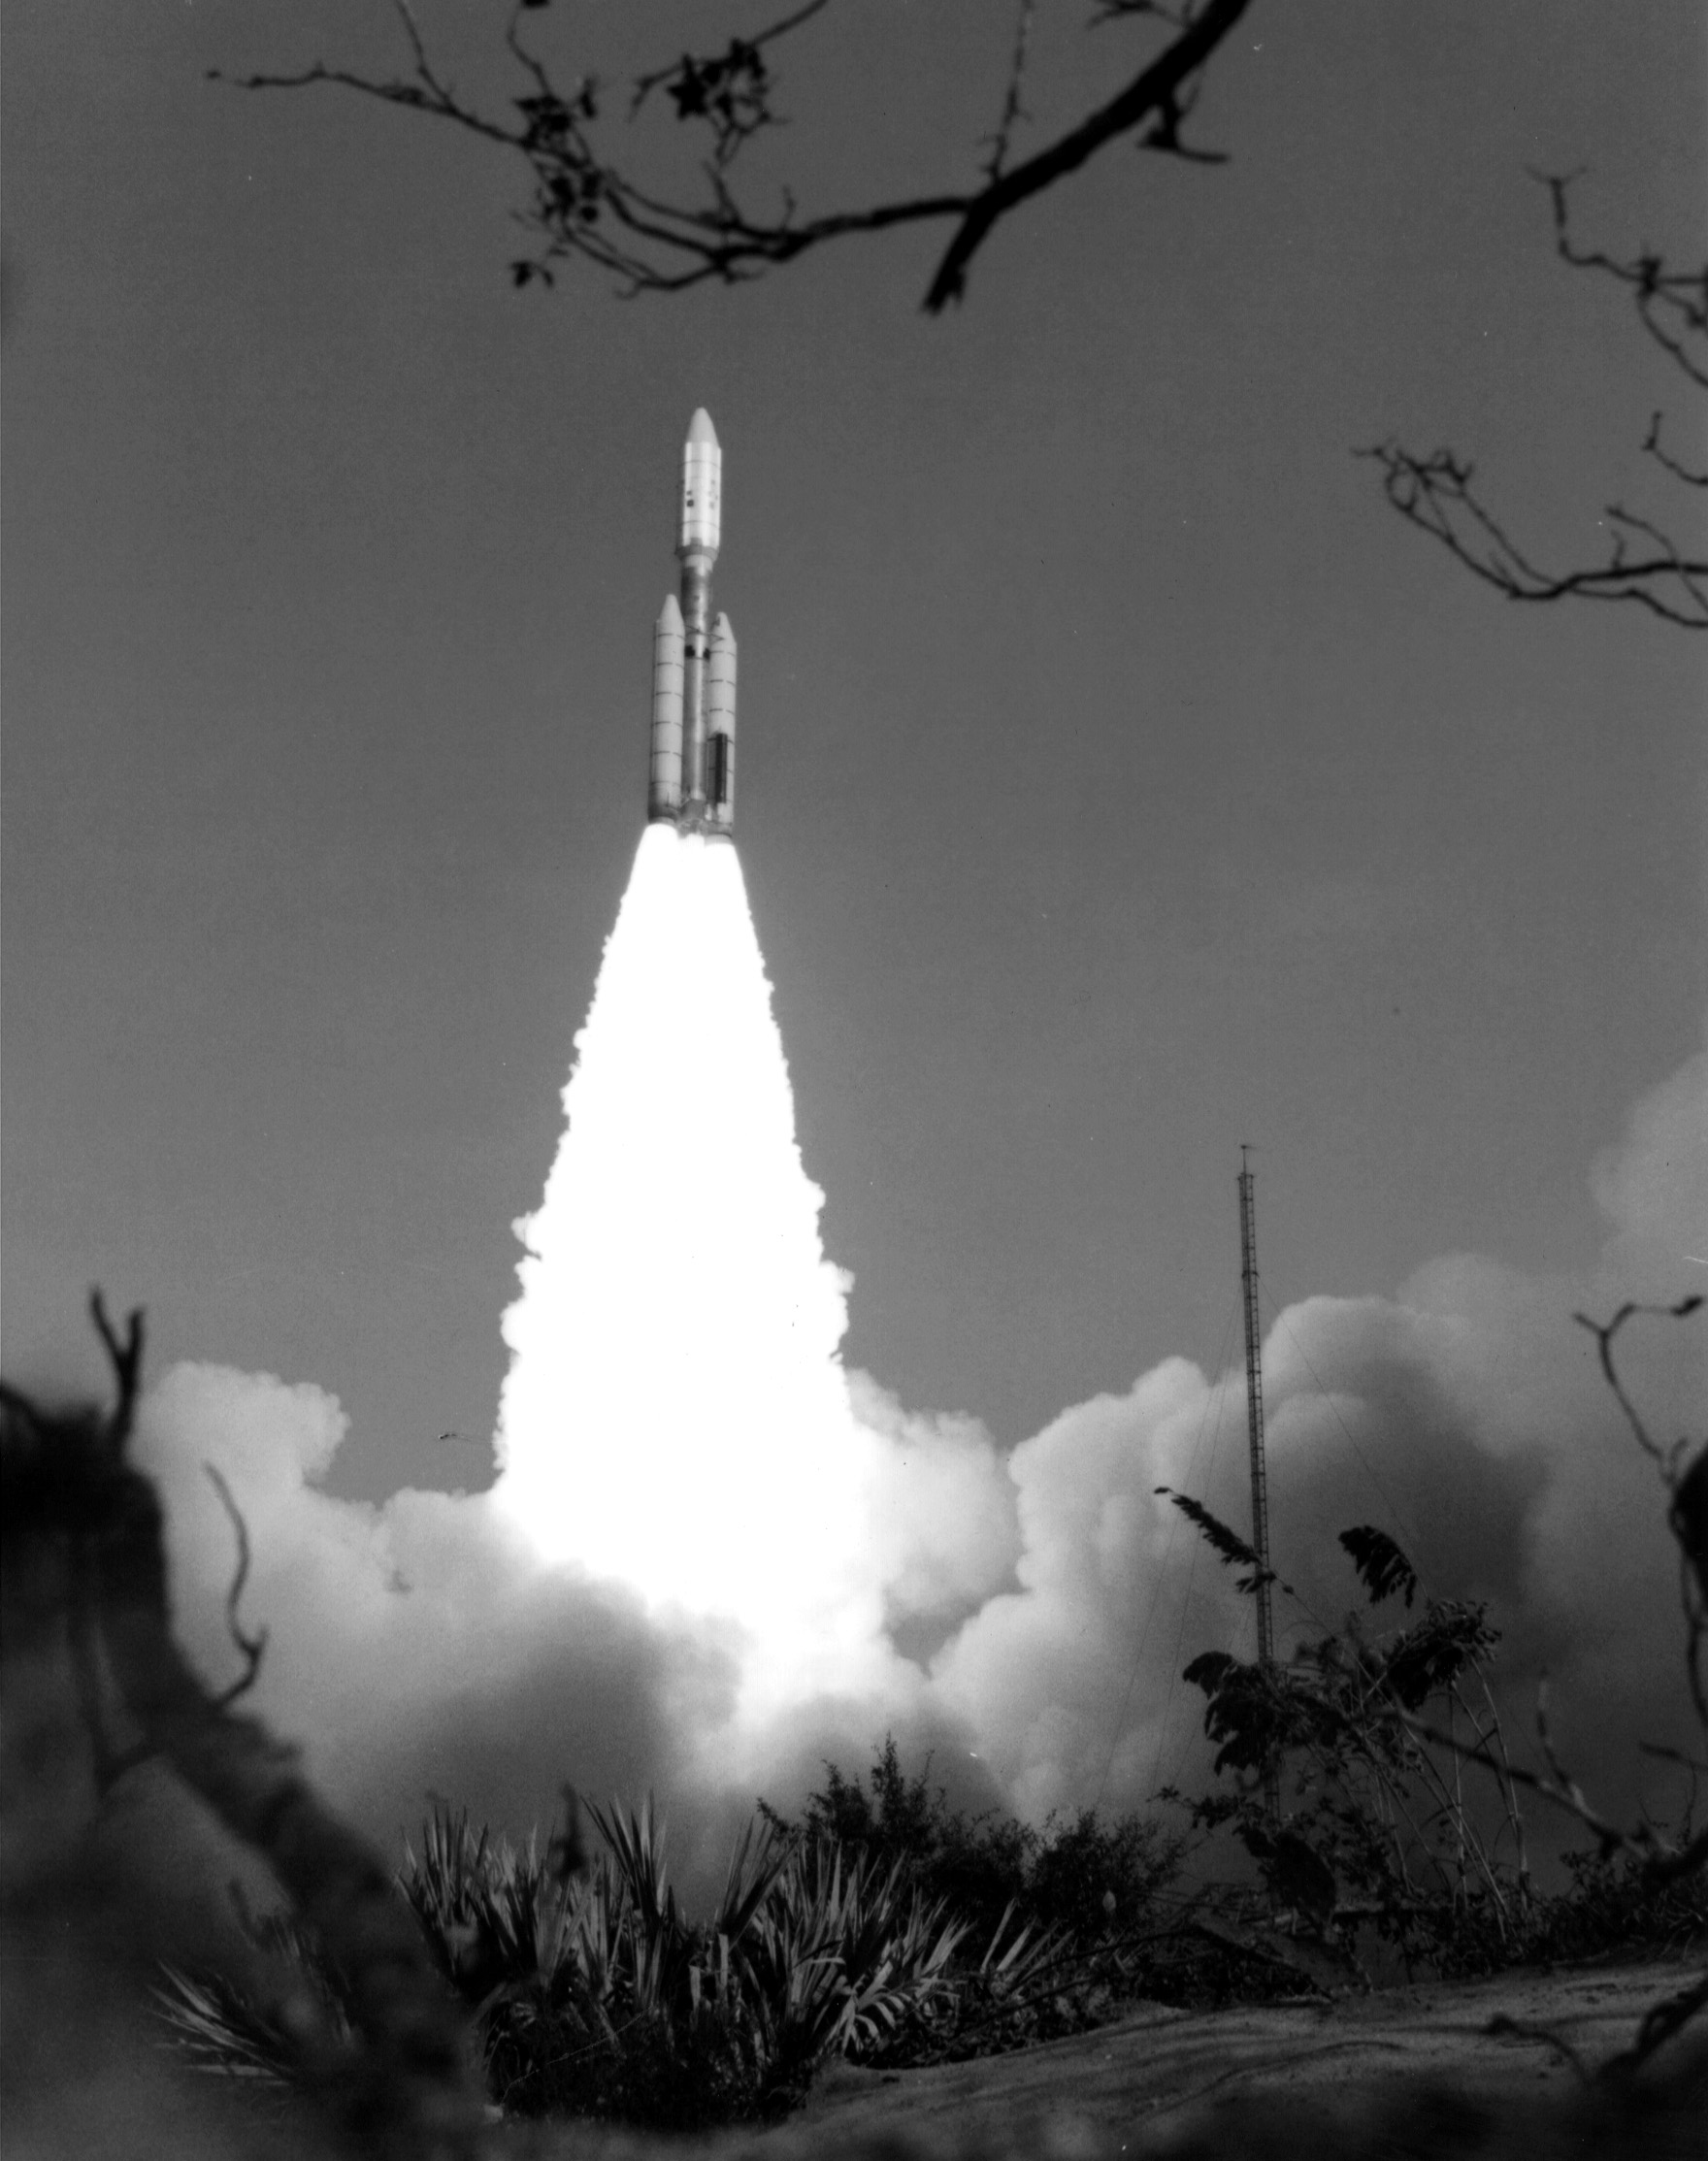

Voyager 1 Launch

NASA’s Voyager 1 spacecraft launched atop its Titan/Centaur-6 launch vehicle from the Kennedy Space Center Launch Complex in Florida on September 5, 1977, at 8:56 a.m. local time.

Voyager is managed for NASA by NASA’s Jet Propulsion Laboratory, Pasadena, California. JPL is a division of the California Institute of Technology, Pasadena.

Credit: NASA/JPL-Caltech/KSC